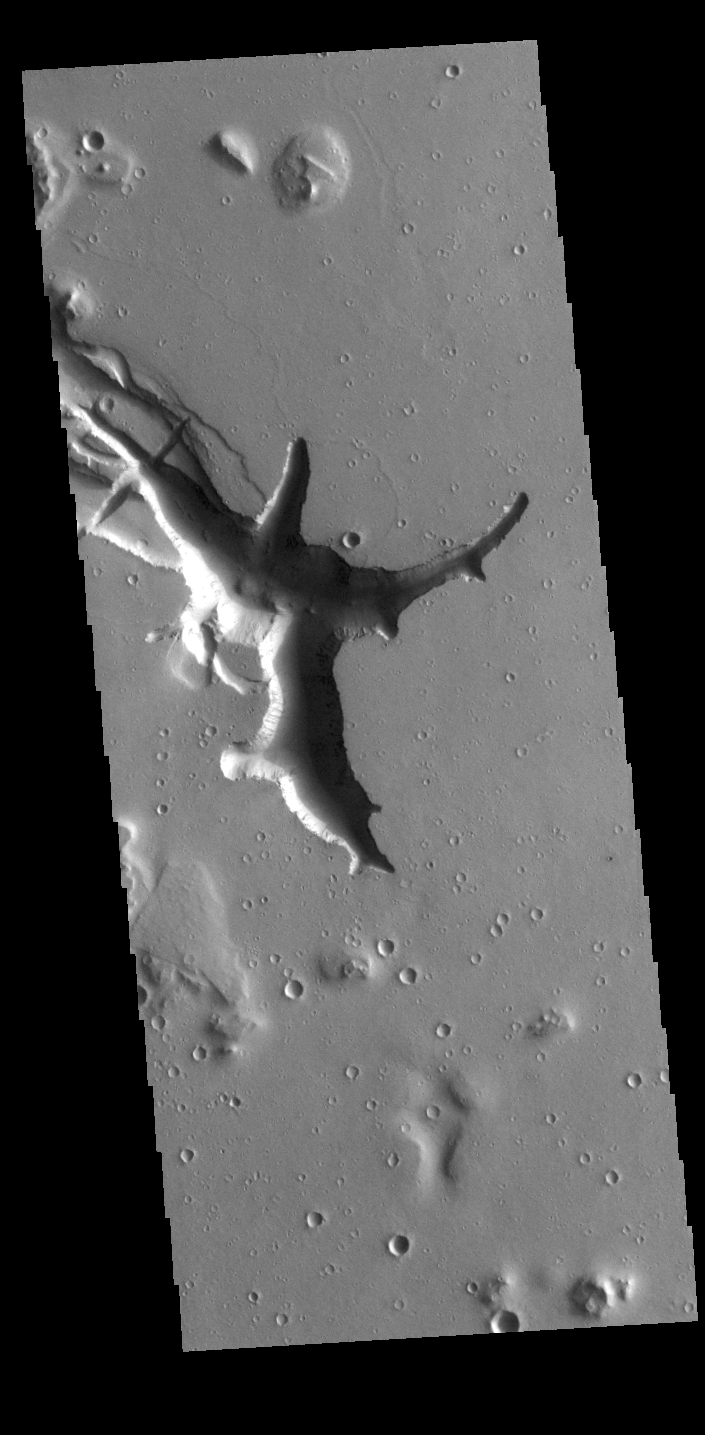

Hebrus Valles

Located west of the Elysium Volcanic complex, Hebrus Valles is a channel system that flowed to the north. This VIS image shows the complex region at the start of the channel. The process that formed the channel system is unknown. Some of the channel features have the appearance of being formed by liquid flow. In other portions of the valles, there are pits and collapse features which appear to have formed by material falling into subsurface voids. This is a common feature in regions of volcanic activity where lava tubes run below the surface. Both water and lava probably contributed to the formation of Hebrus Valles. Hebrus Valles is located in southern Utopia Planitia and is 325km (202 miles) long.

Credit: NASA/JPL-Caltech/ASU